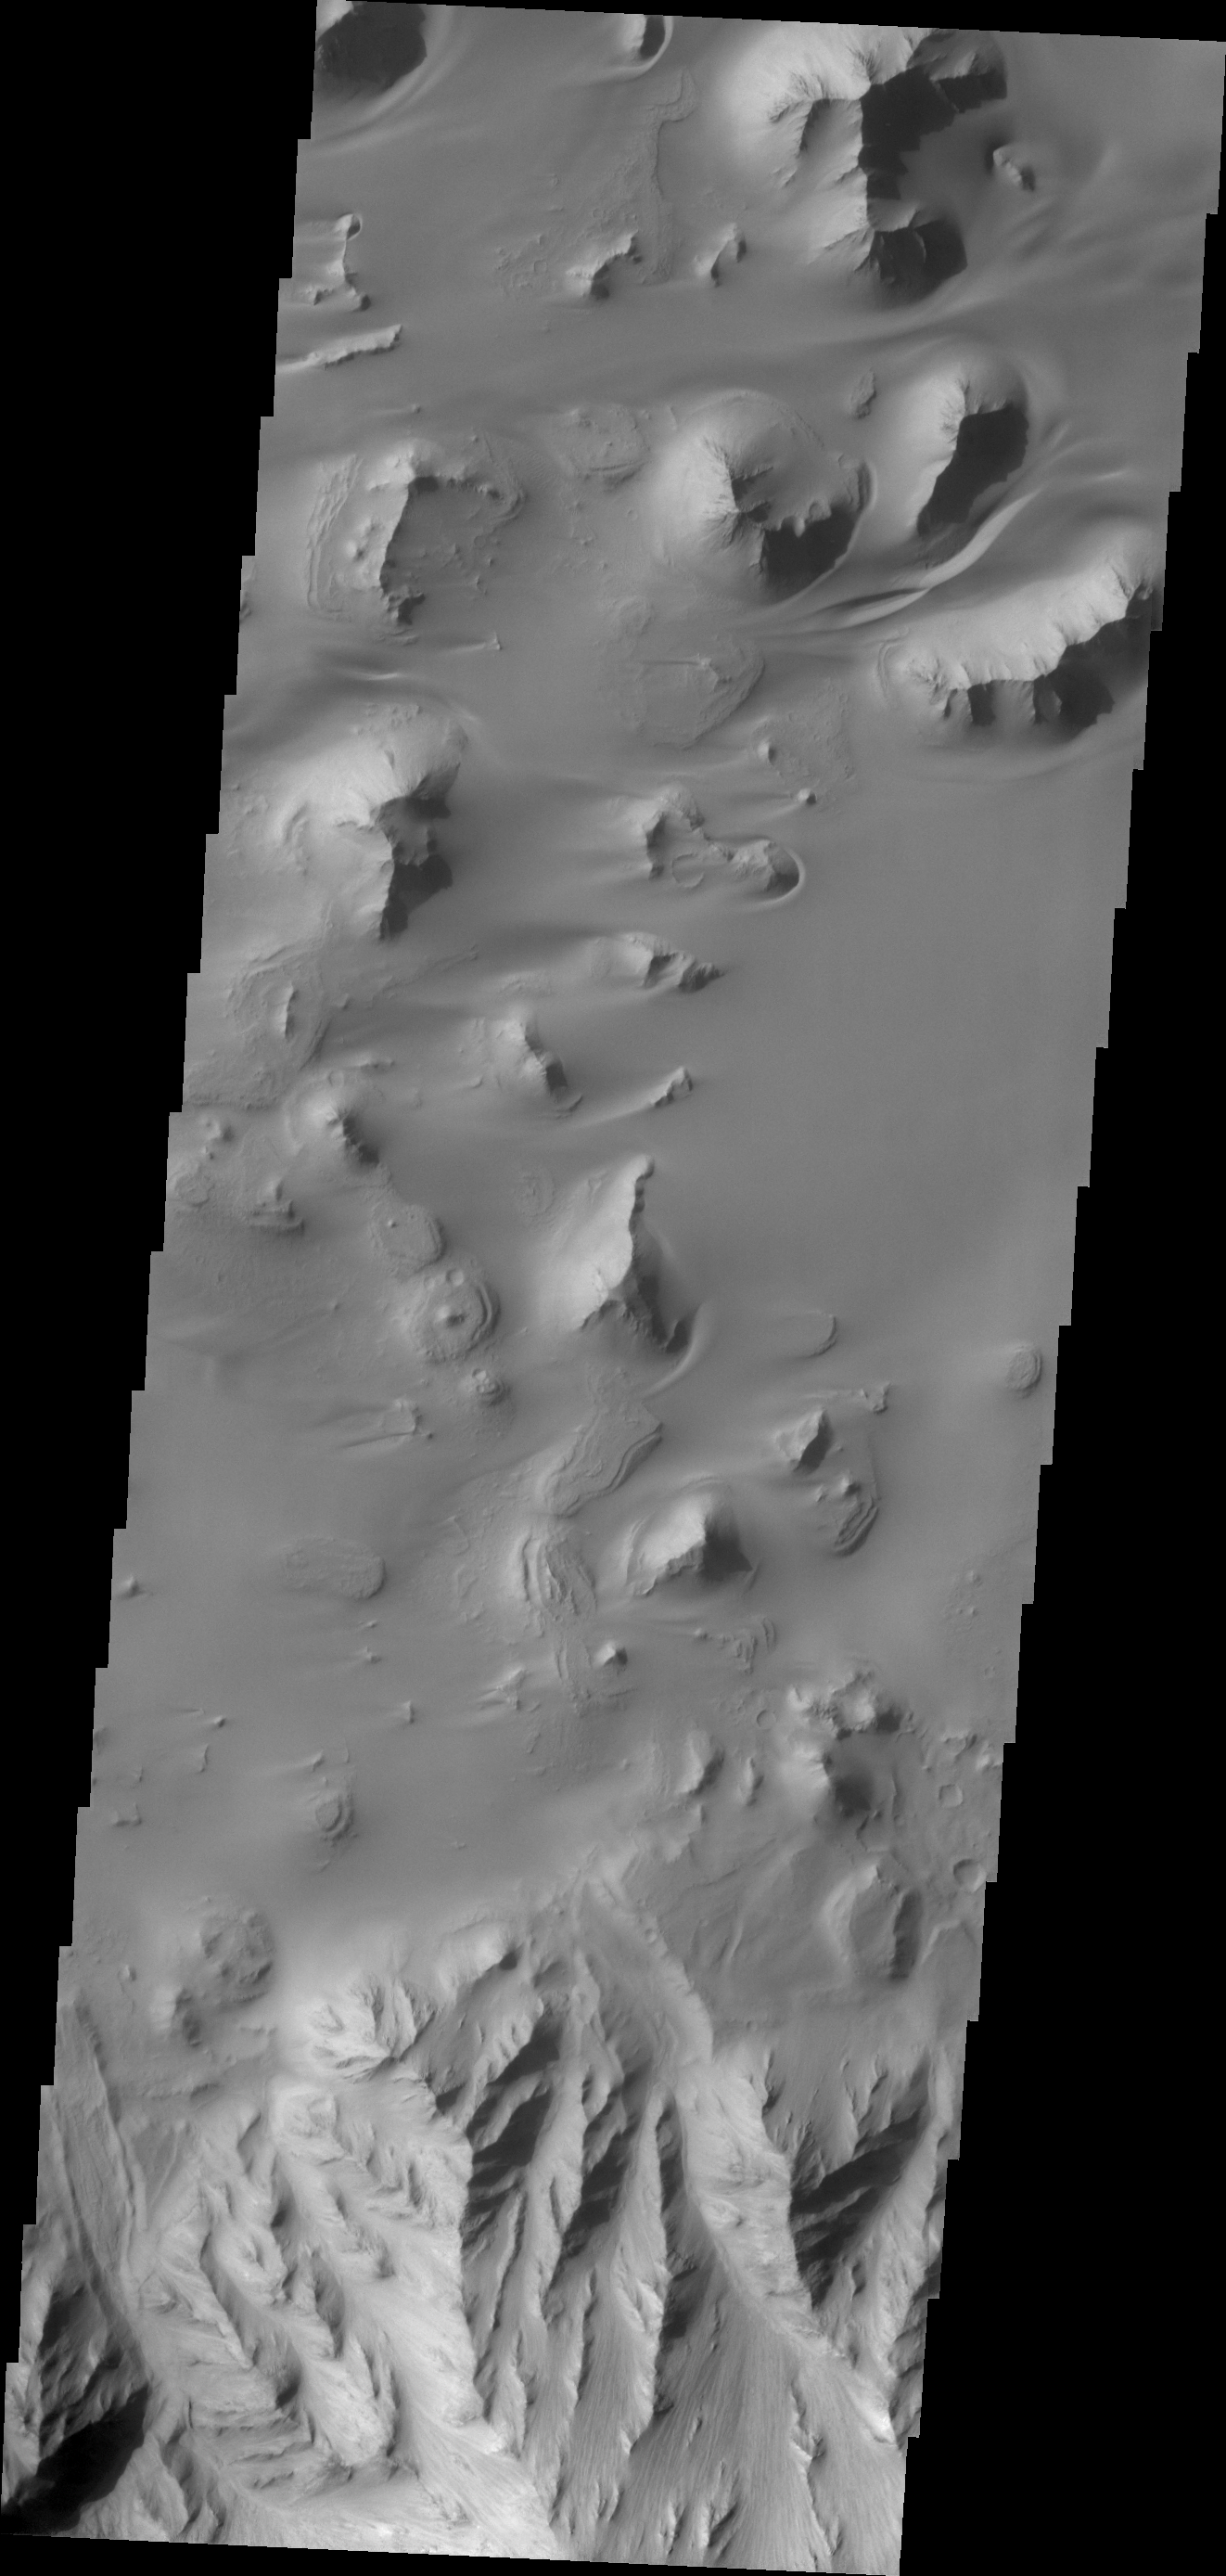

Ganges Chasma

Sand is abundant of this portion of the floor of Ganges Chasma.

Credit: NASA/JPL/ASU